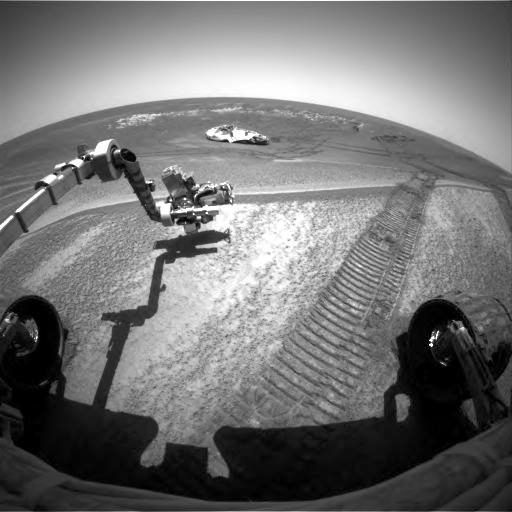

At Work in the Plains of Meridiani

This image taken by the hazard-avoidance camera on the Mars Exploration Rover Opportunity shows the rover investigating a bright patch of soil dubbed “Mont Blanc.” The rover used its microscopic imager, located on the instrument deployment device, or arm, to take pictures of Mont Blanc on sol 59, two sols after it exited ‘Eagle Crater.’ Later, Opportunity observed the spot with its Moessbauer and alpha particle X-ray spectrometers, also located on the arm. Though Mont Blanc appears unusually bright amidst the dark plains of Meridiani Planum, scientists believe it is the same red dust that blankets most of the surface of Mars. The soil patch appears to have collected downwind of Eagle Crater. The rover is facing northwest.

Credit: NASA/JPL